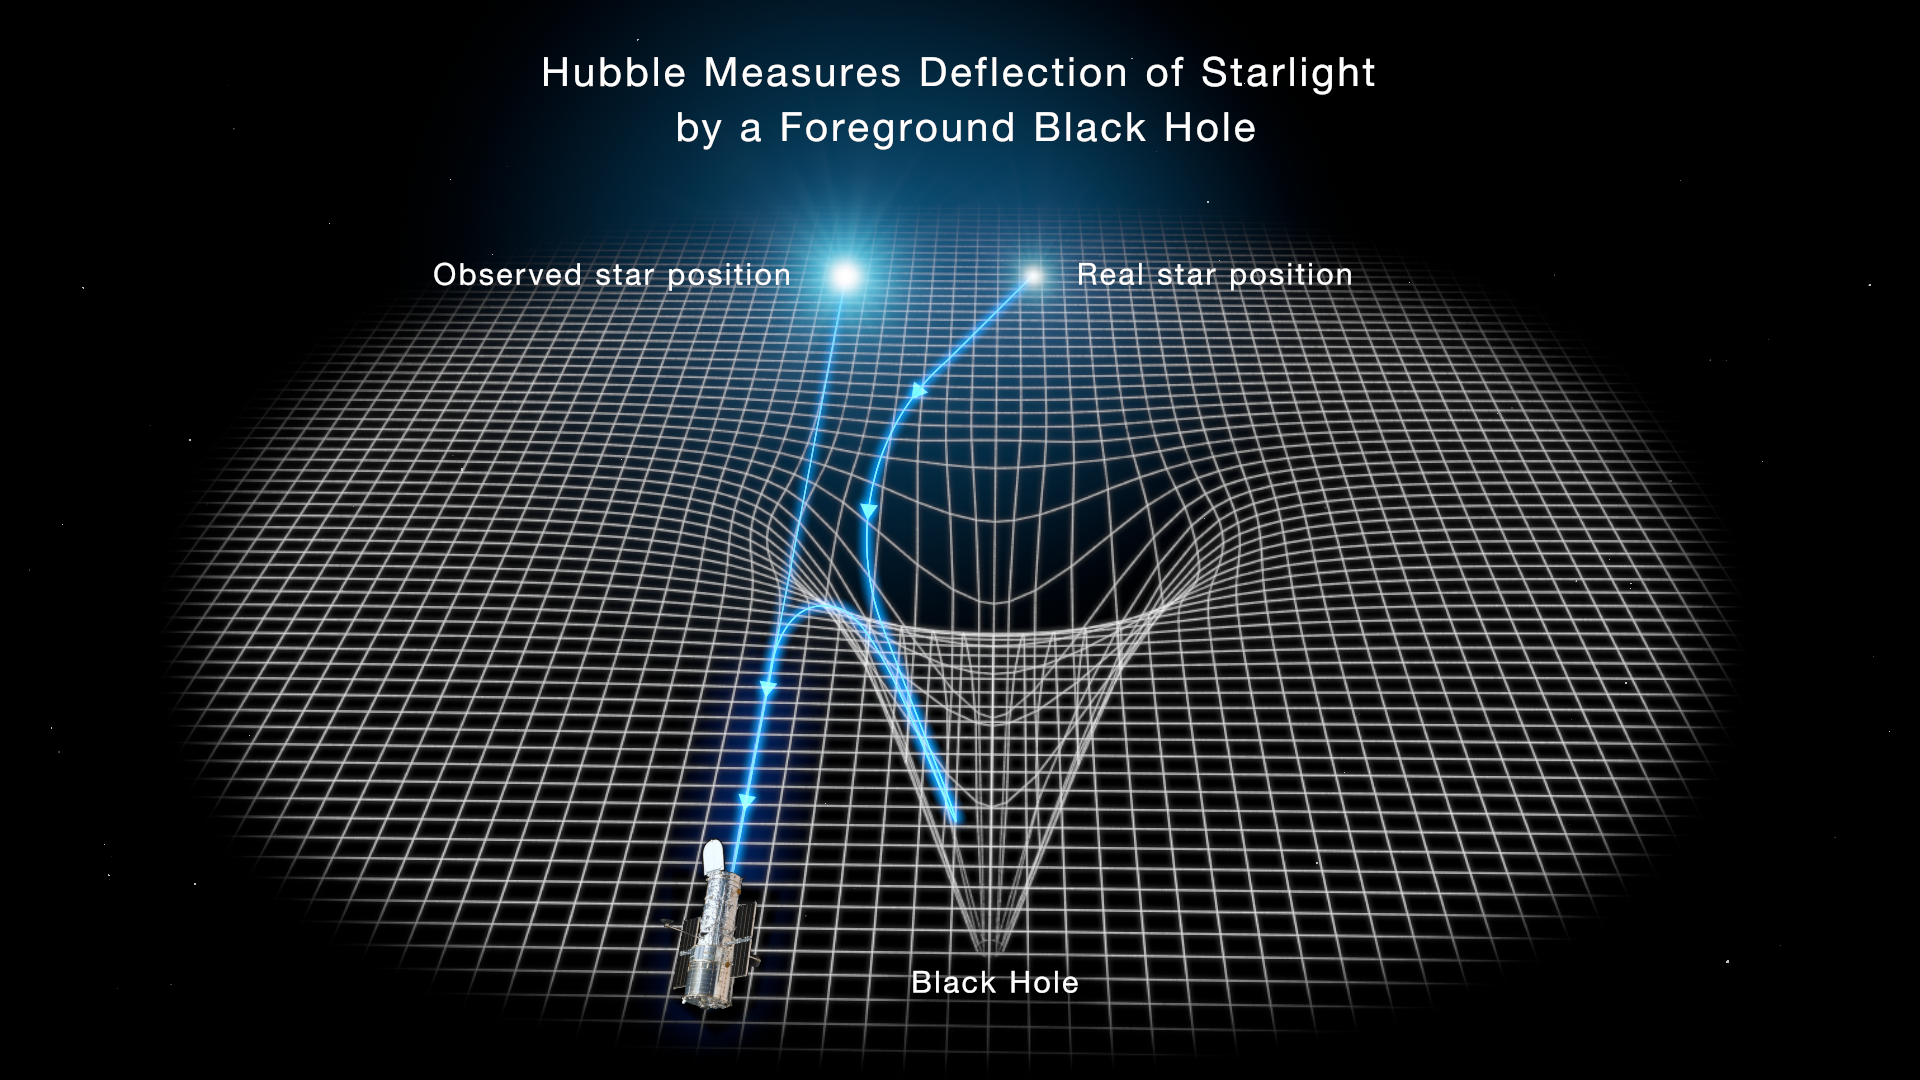

Gravitational Lensing By A Black Hole

This illustration reveals how the gravity of a black hole warps space and bends the light of a distant star behind it. A black hole is the crushed remnant of a massive star that exploded as a supernova. The black hole traps light due to its intense gravitational field, hence it cannot be seen directly. The black hole distorts the space around it, which warps images of stars lined up almost directly behind it. This offers telltale evidence for the existence of lone black holes wandering our galaxy. The light from a background star is deflected and brightened by the black hole's intense gravitational field. The Hubble Space Telescope goes hunting for these black holes by looking for distortion in starlight as the black hole drifts in front of background stars.

Credit: NASA, ESA, STScI, Joseph Olmsted